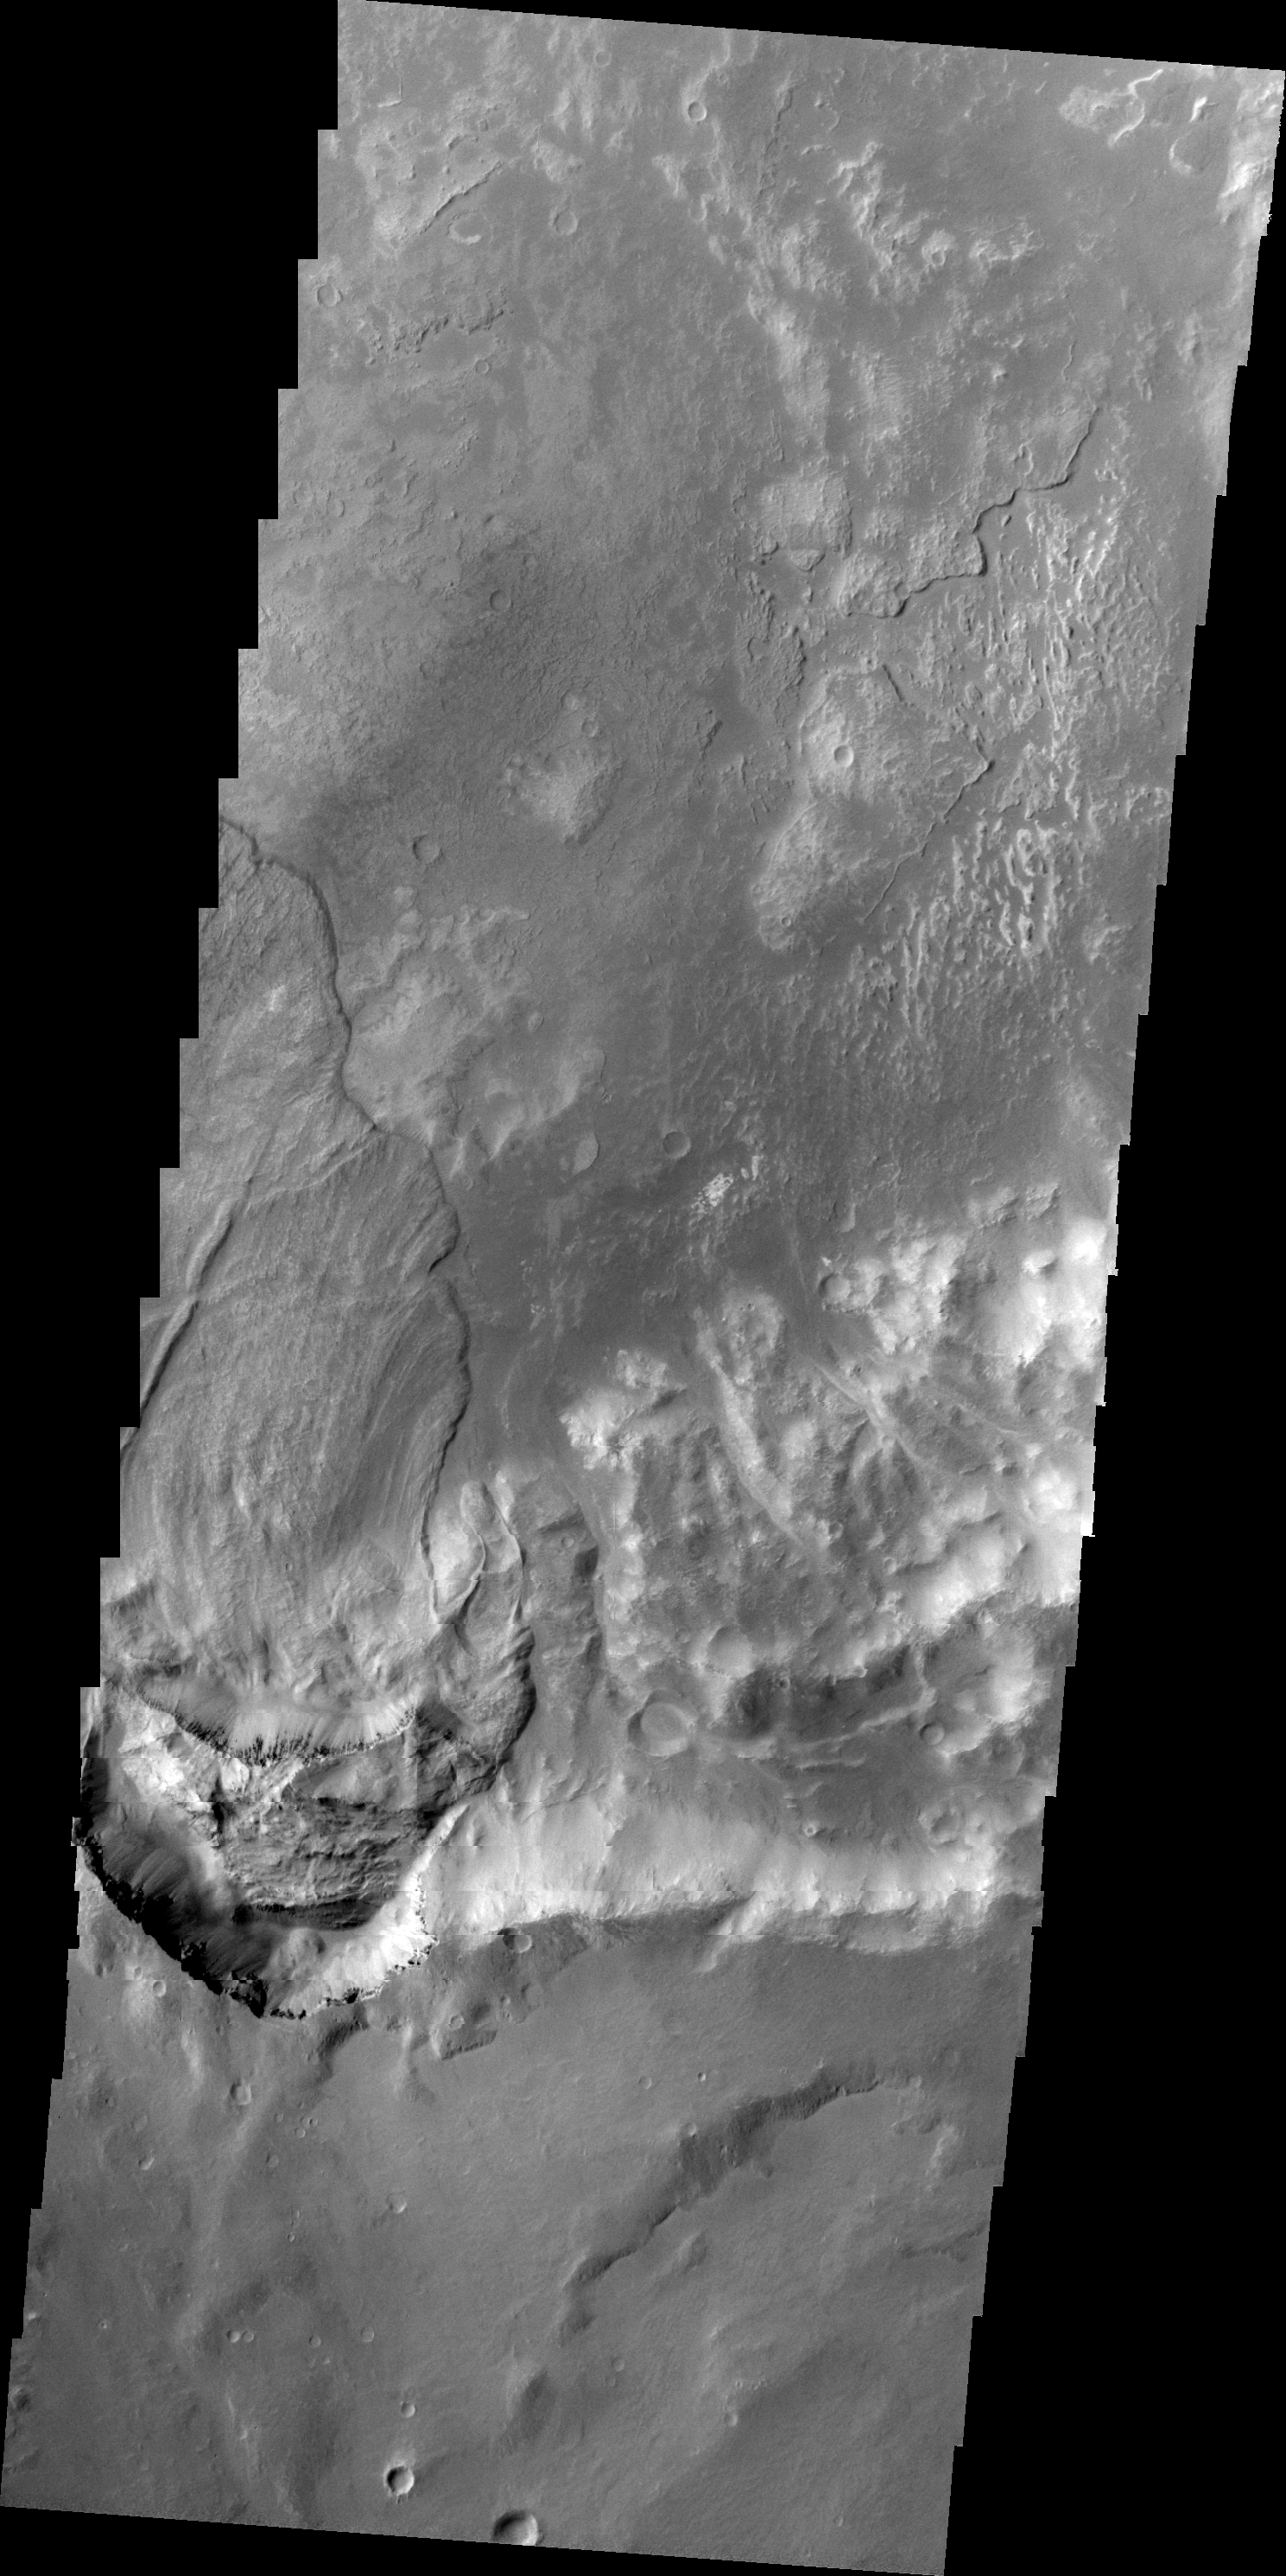

Landslide Southwest of Holden Crater

Today’s VIS image shows a large landslide deposit in an unnamed crater southwest of Holden Crater.

Image information: VIS instrument. Latitude -27.5N, Longitude 323.3E. 20 meter/pixel resolution.

Please see the THEMIS Data Citation Note for details on crediting THEMIS images.

Note: this THEMIS visual image has not been radiometrically nor geometrically calibrated for this preliminary release. An empirical correction has been performed to remove instrumental effects. A linear shift has been applied in the cross-track and down-track direction to approximate spacecraft and planetary motion. Fully calibrated and geometrically projected images will be released through the Planetary Data System in accordance with Project policies at a later time.

NASA’s Jet Propulsion Laboratory manages the 2001 Mars Odyssey mission for NASA’s Office of Space Science, Washington, D.C. The Thermal Emission Imaging System (THEMIS) was developed by Arizona State University, Tempe, in collaboration with Raytheon Santa Barbara Remote Sensing. The THEMIS investigation is led by Dr. Philip Christensen at Arizona State University. Lockheed Martin Astronautics, Denver, is the prime contractor for the Odyssey project, and developed and built the orbiter. Mission operations are conducted jointly from Lockheed Martin and from JPL, a division of the California Institute of Technology in Pasadena.

Credit: NASA/JPL/ASU